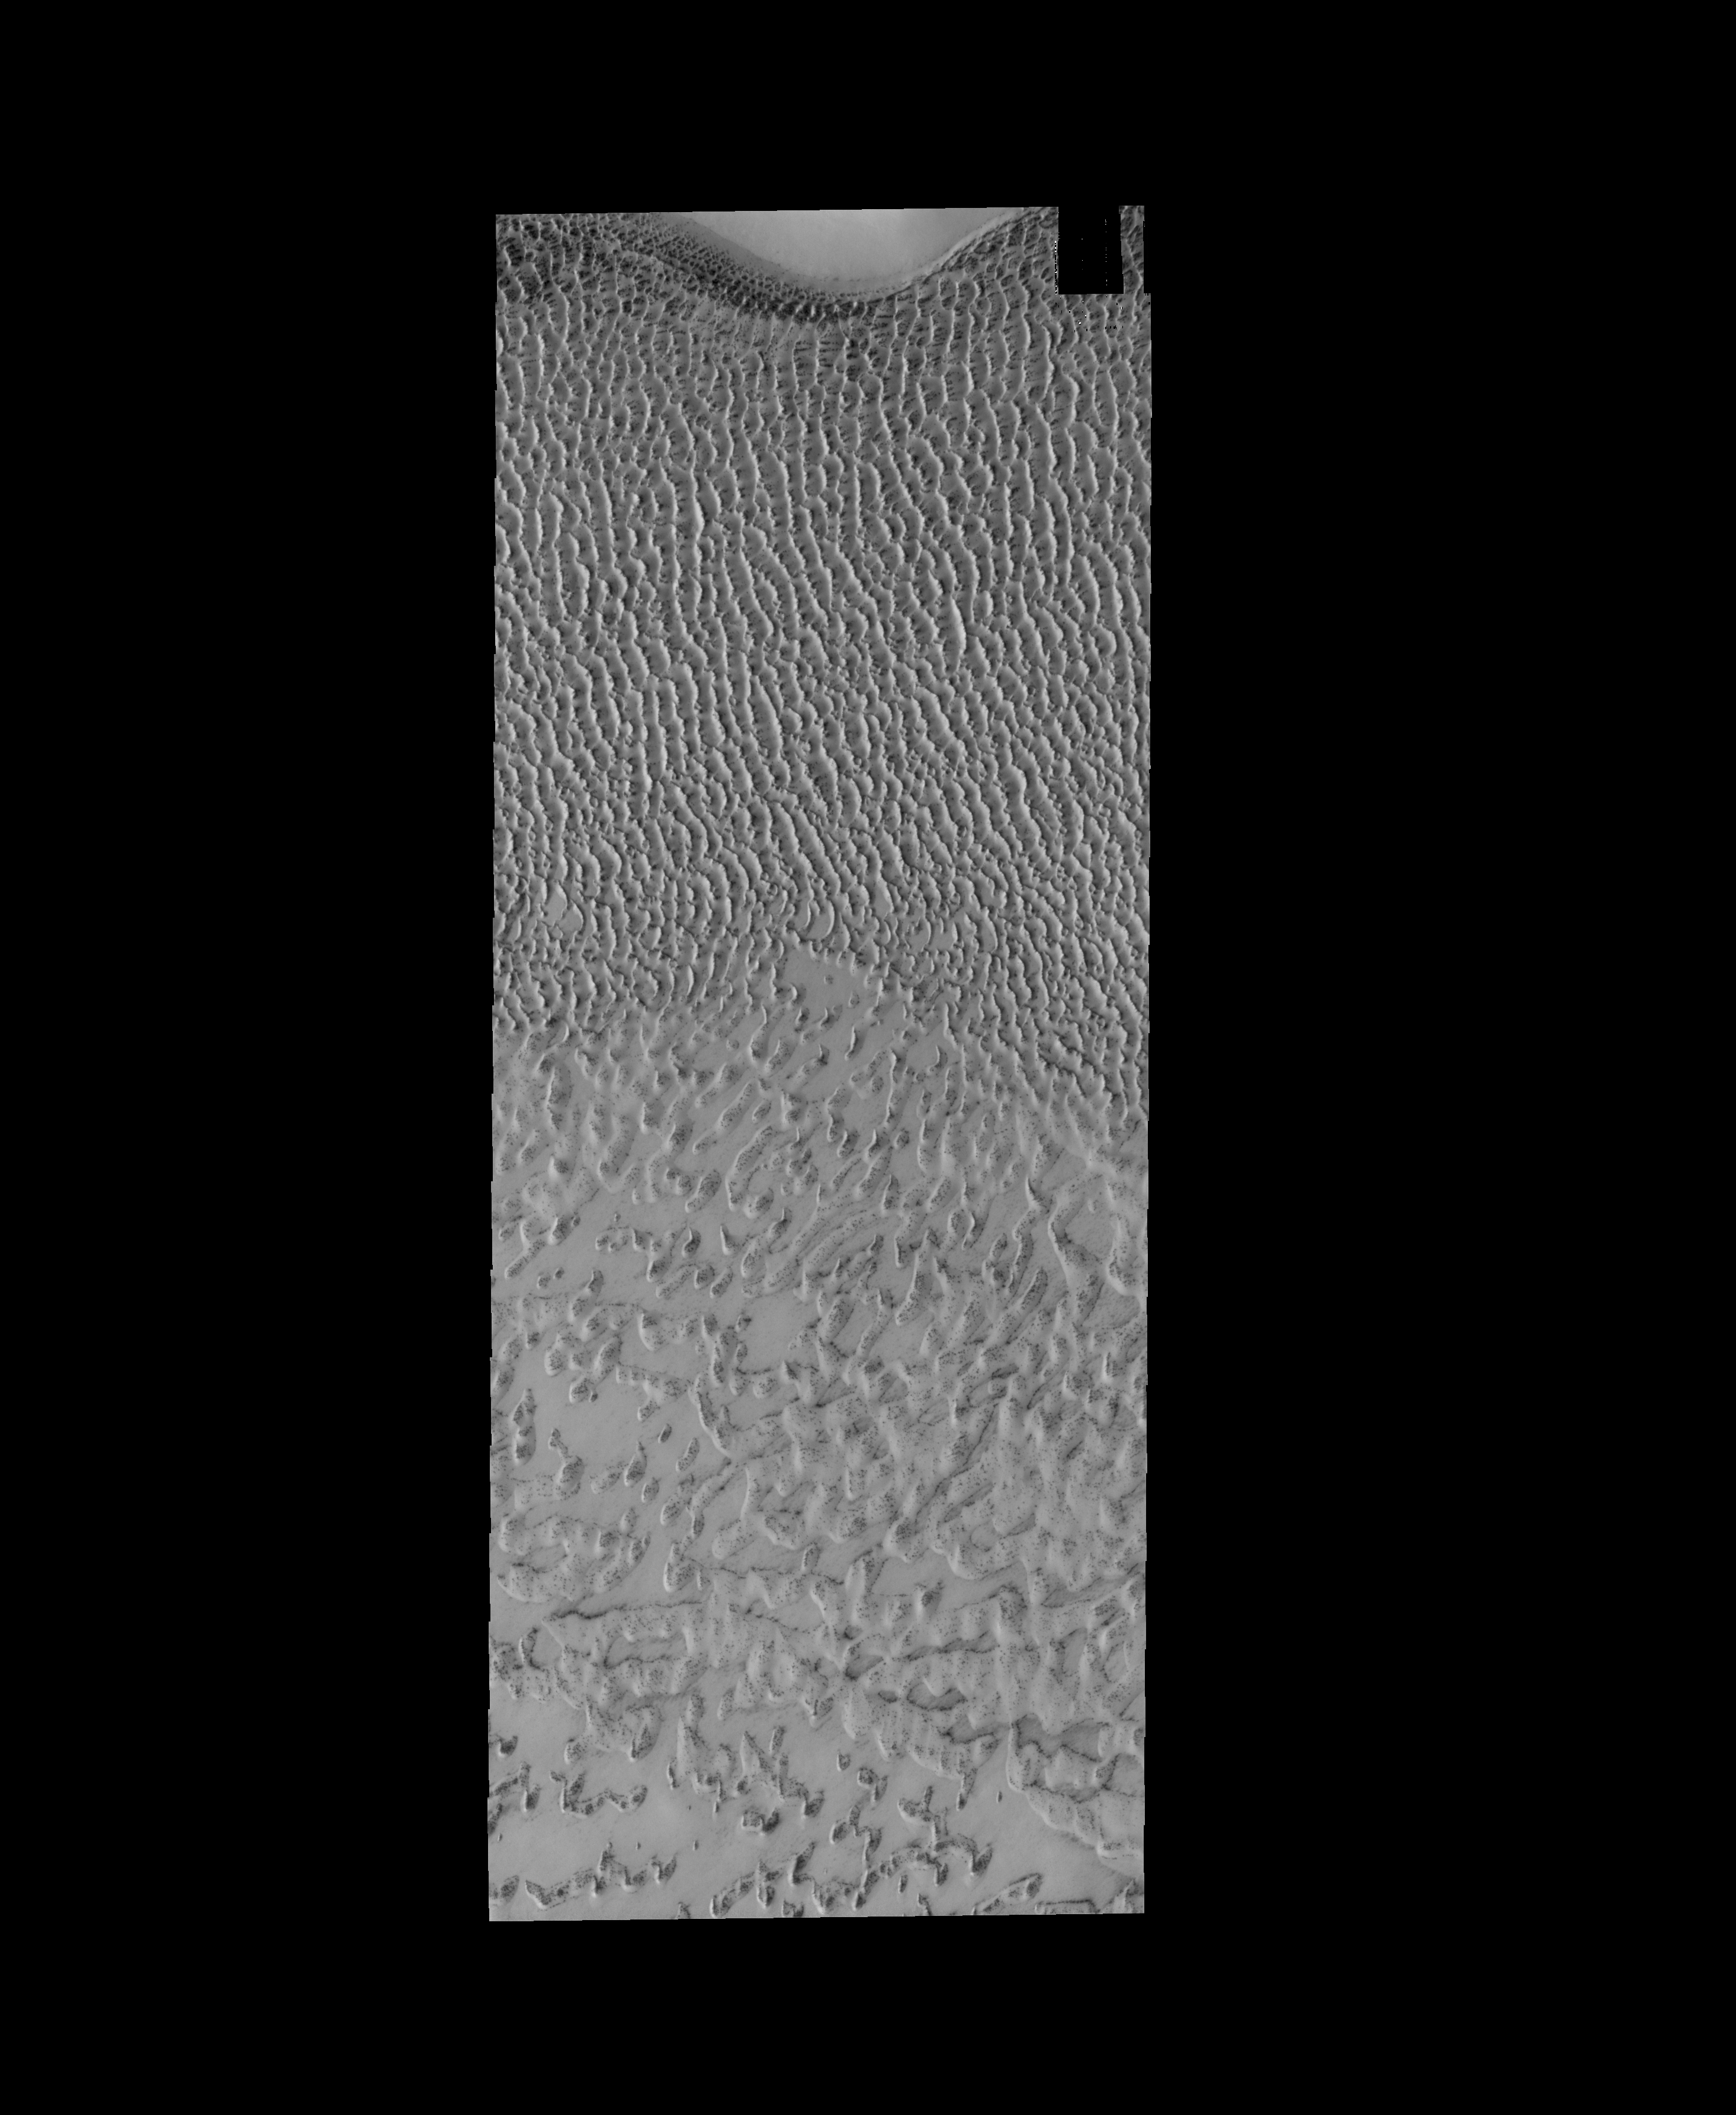

Polar Dunes

This VIS image shows dunes near the north polar cap of Mars. It is springtime at the north pole and the dunes are starting to lose their frost cover. As the season continues towards summer the dunes will appear darker and darker as the frost sublimates.

Credit: NASA/JPL-Caltech/ASU